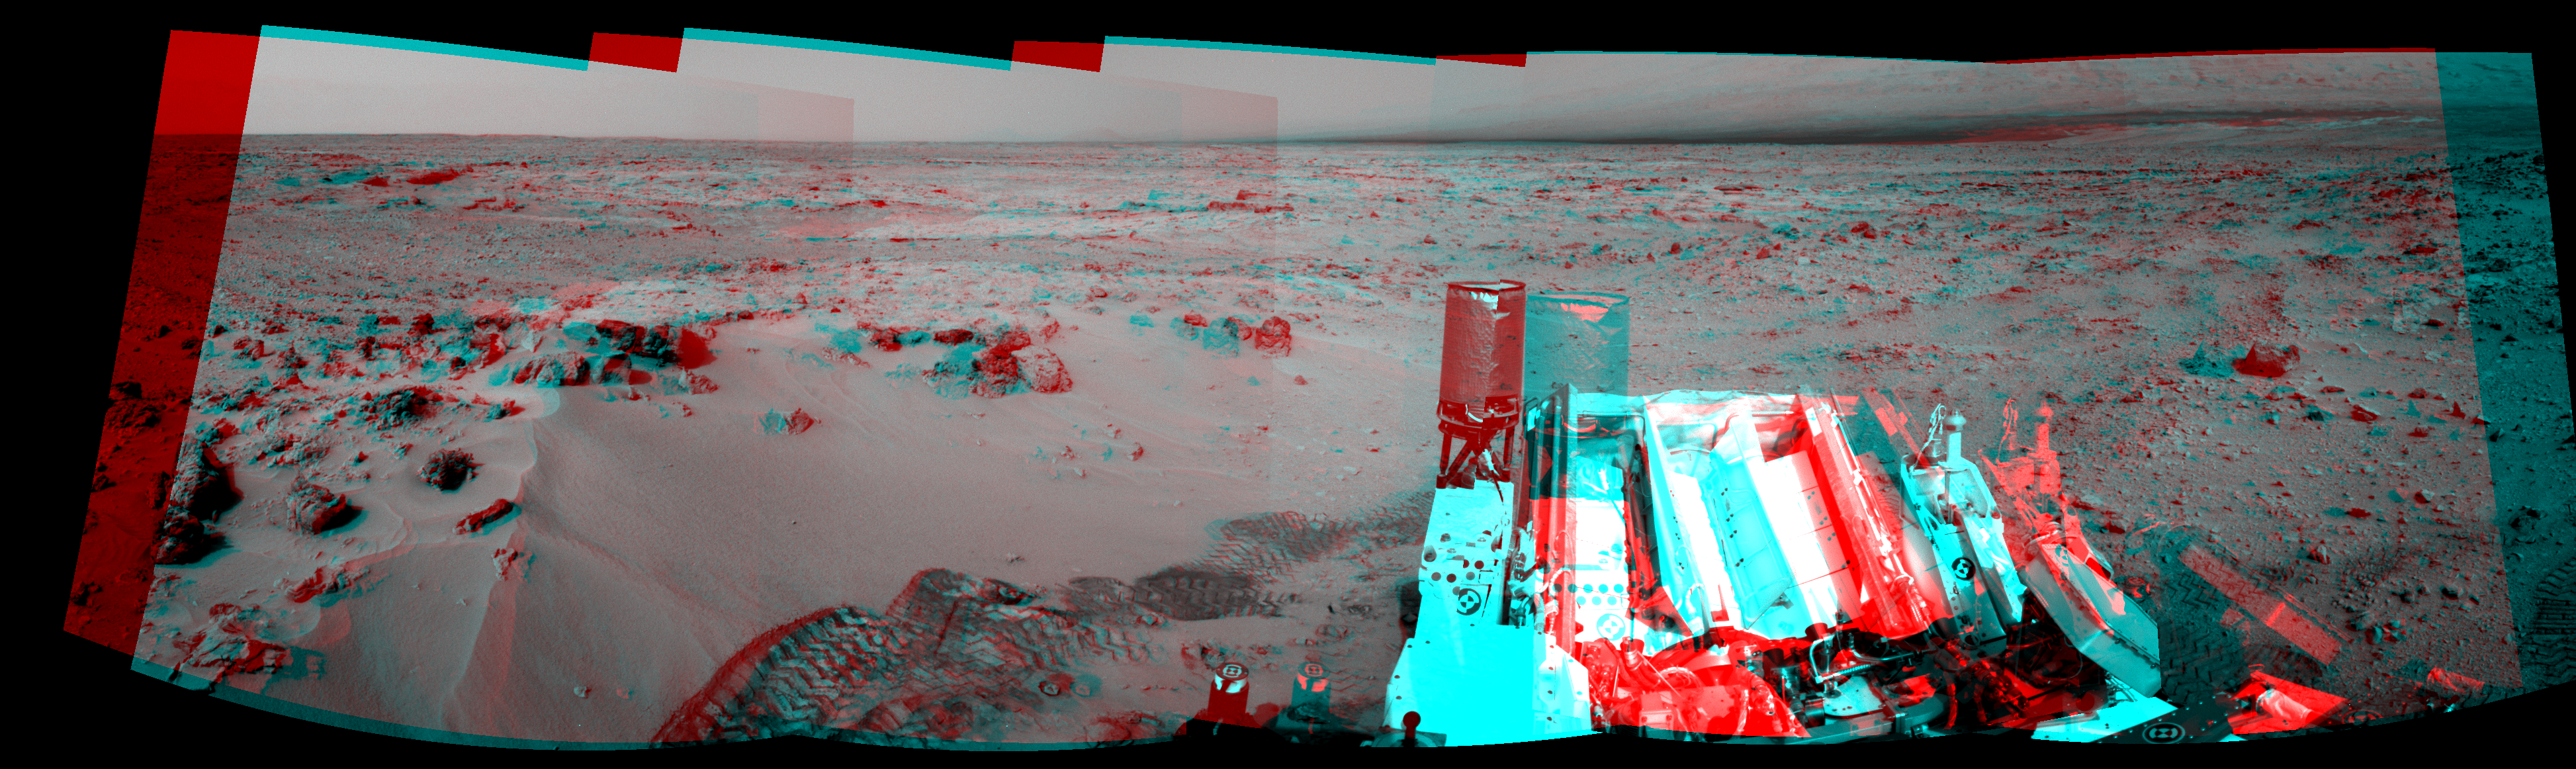

Curiosity’s Eastward View After Sol 100 Drive, Stereo

NASA’s Mars rover Curiosity drove 6.2 feet (1.9 meters) during the 100th Martian day, or sol, of the mission (Nov. 16, 2012). The rover used its Navigation Camera after the drive to record the images combined into this stereo, panoramic view.

The scene appears three-dimensional when viewed through red-blue glasses with the red lens on the left. The view spans from north at the left to south-southeast at the right. It is presented in a cylindrical-perspective projection.

Figure 1 is the left-eye member of the pair of images combined into the stereo view. Figure 2 is the right-eye view.

JPL, a division of the California Institute of Technology, Pasadena, manages the Mars Science Laboratory Project for NASA’s Science Mission Directorate, Washington. JPL designed and built the rover.

Credit: NASA/JPL-Caltech